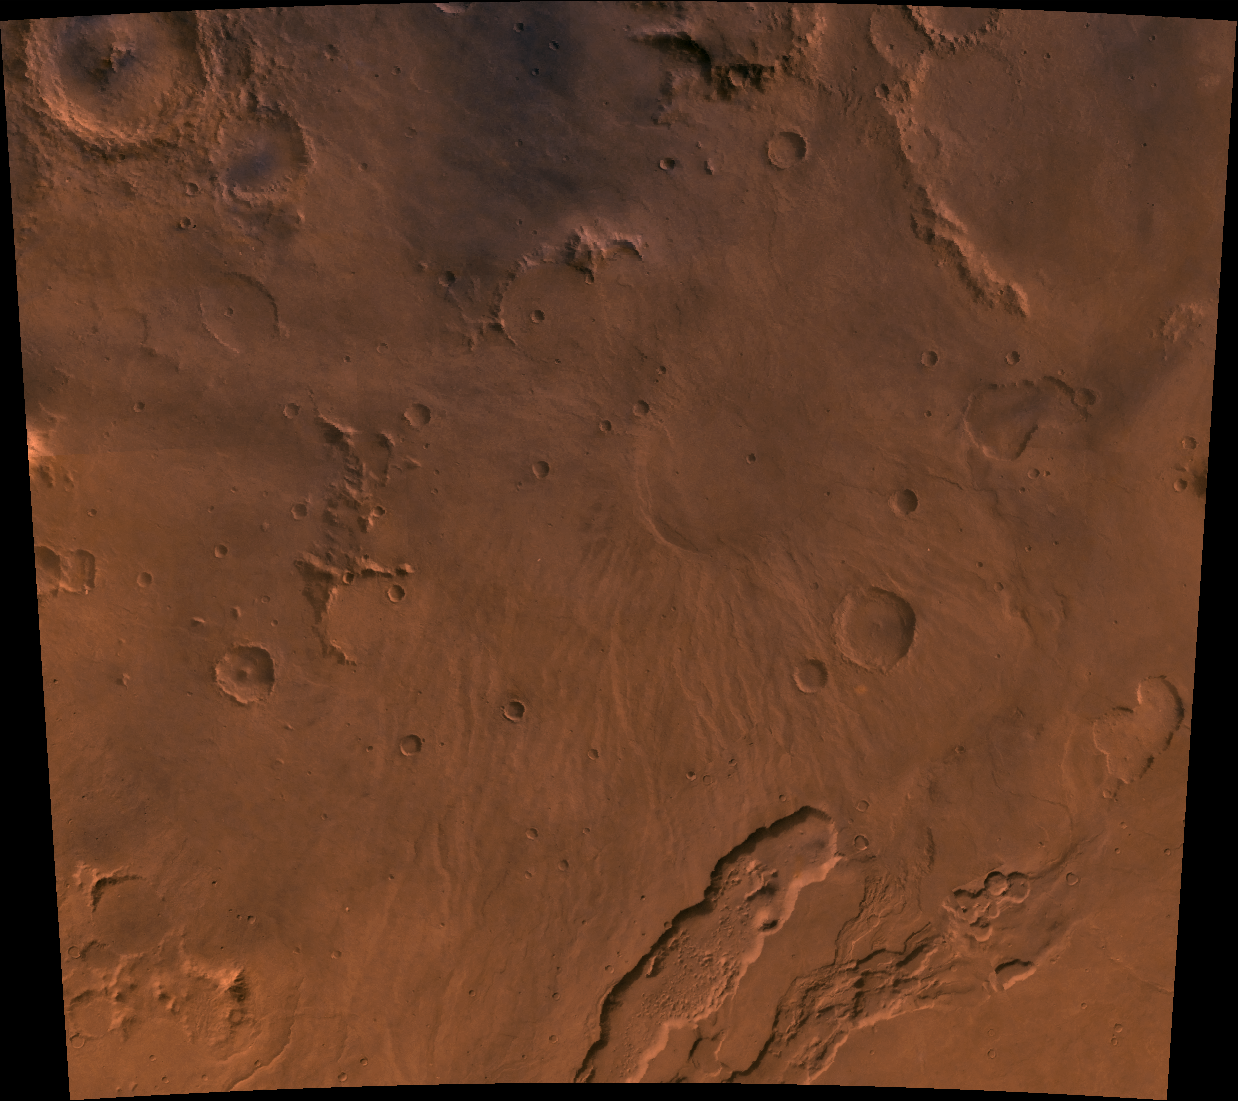

Hadriaca Patera

A color image of Hadriaca Patera on the northeast rim of Hellas basin of Mars; north toward top. The scene shows a central circular depression surrounded by low radial ridges and, at the bottom of the image, the channel of Dao Vallis. A patera (Latin for shallow dish or saucer) is a volcano of broad areal extent with little vertical relief.

This image is a composite of Viking medium-resolution images in black and white and low-resolution images in color. The image extends from latitude 27 degrees S. to 37 degrees S. and from longitude 263 degrees to 273 degrees; Mercator projection.

Hadriaca Patera is less than 2 km high, has a 60-km-diameter caldera at its center, and is surrounded by a 300-km-wide ring of low ridges. The radial ridges may be lava flows with lava channels at their crests. South of Hadriaca, Dao Vallis begins at a steep-walled depression 40 km across but forms a much shallower channel that extends 800 km southwest into the floor of the Hellas basin. The channel is very likely fluvial in origin, with the release of water being triggered by volcanic activity.

Credit: NASA/JPL/USGS